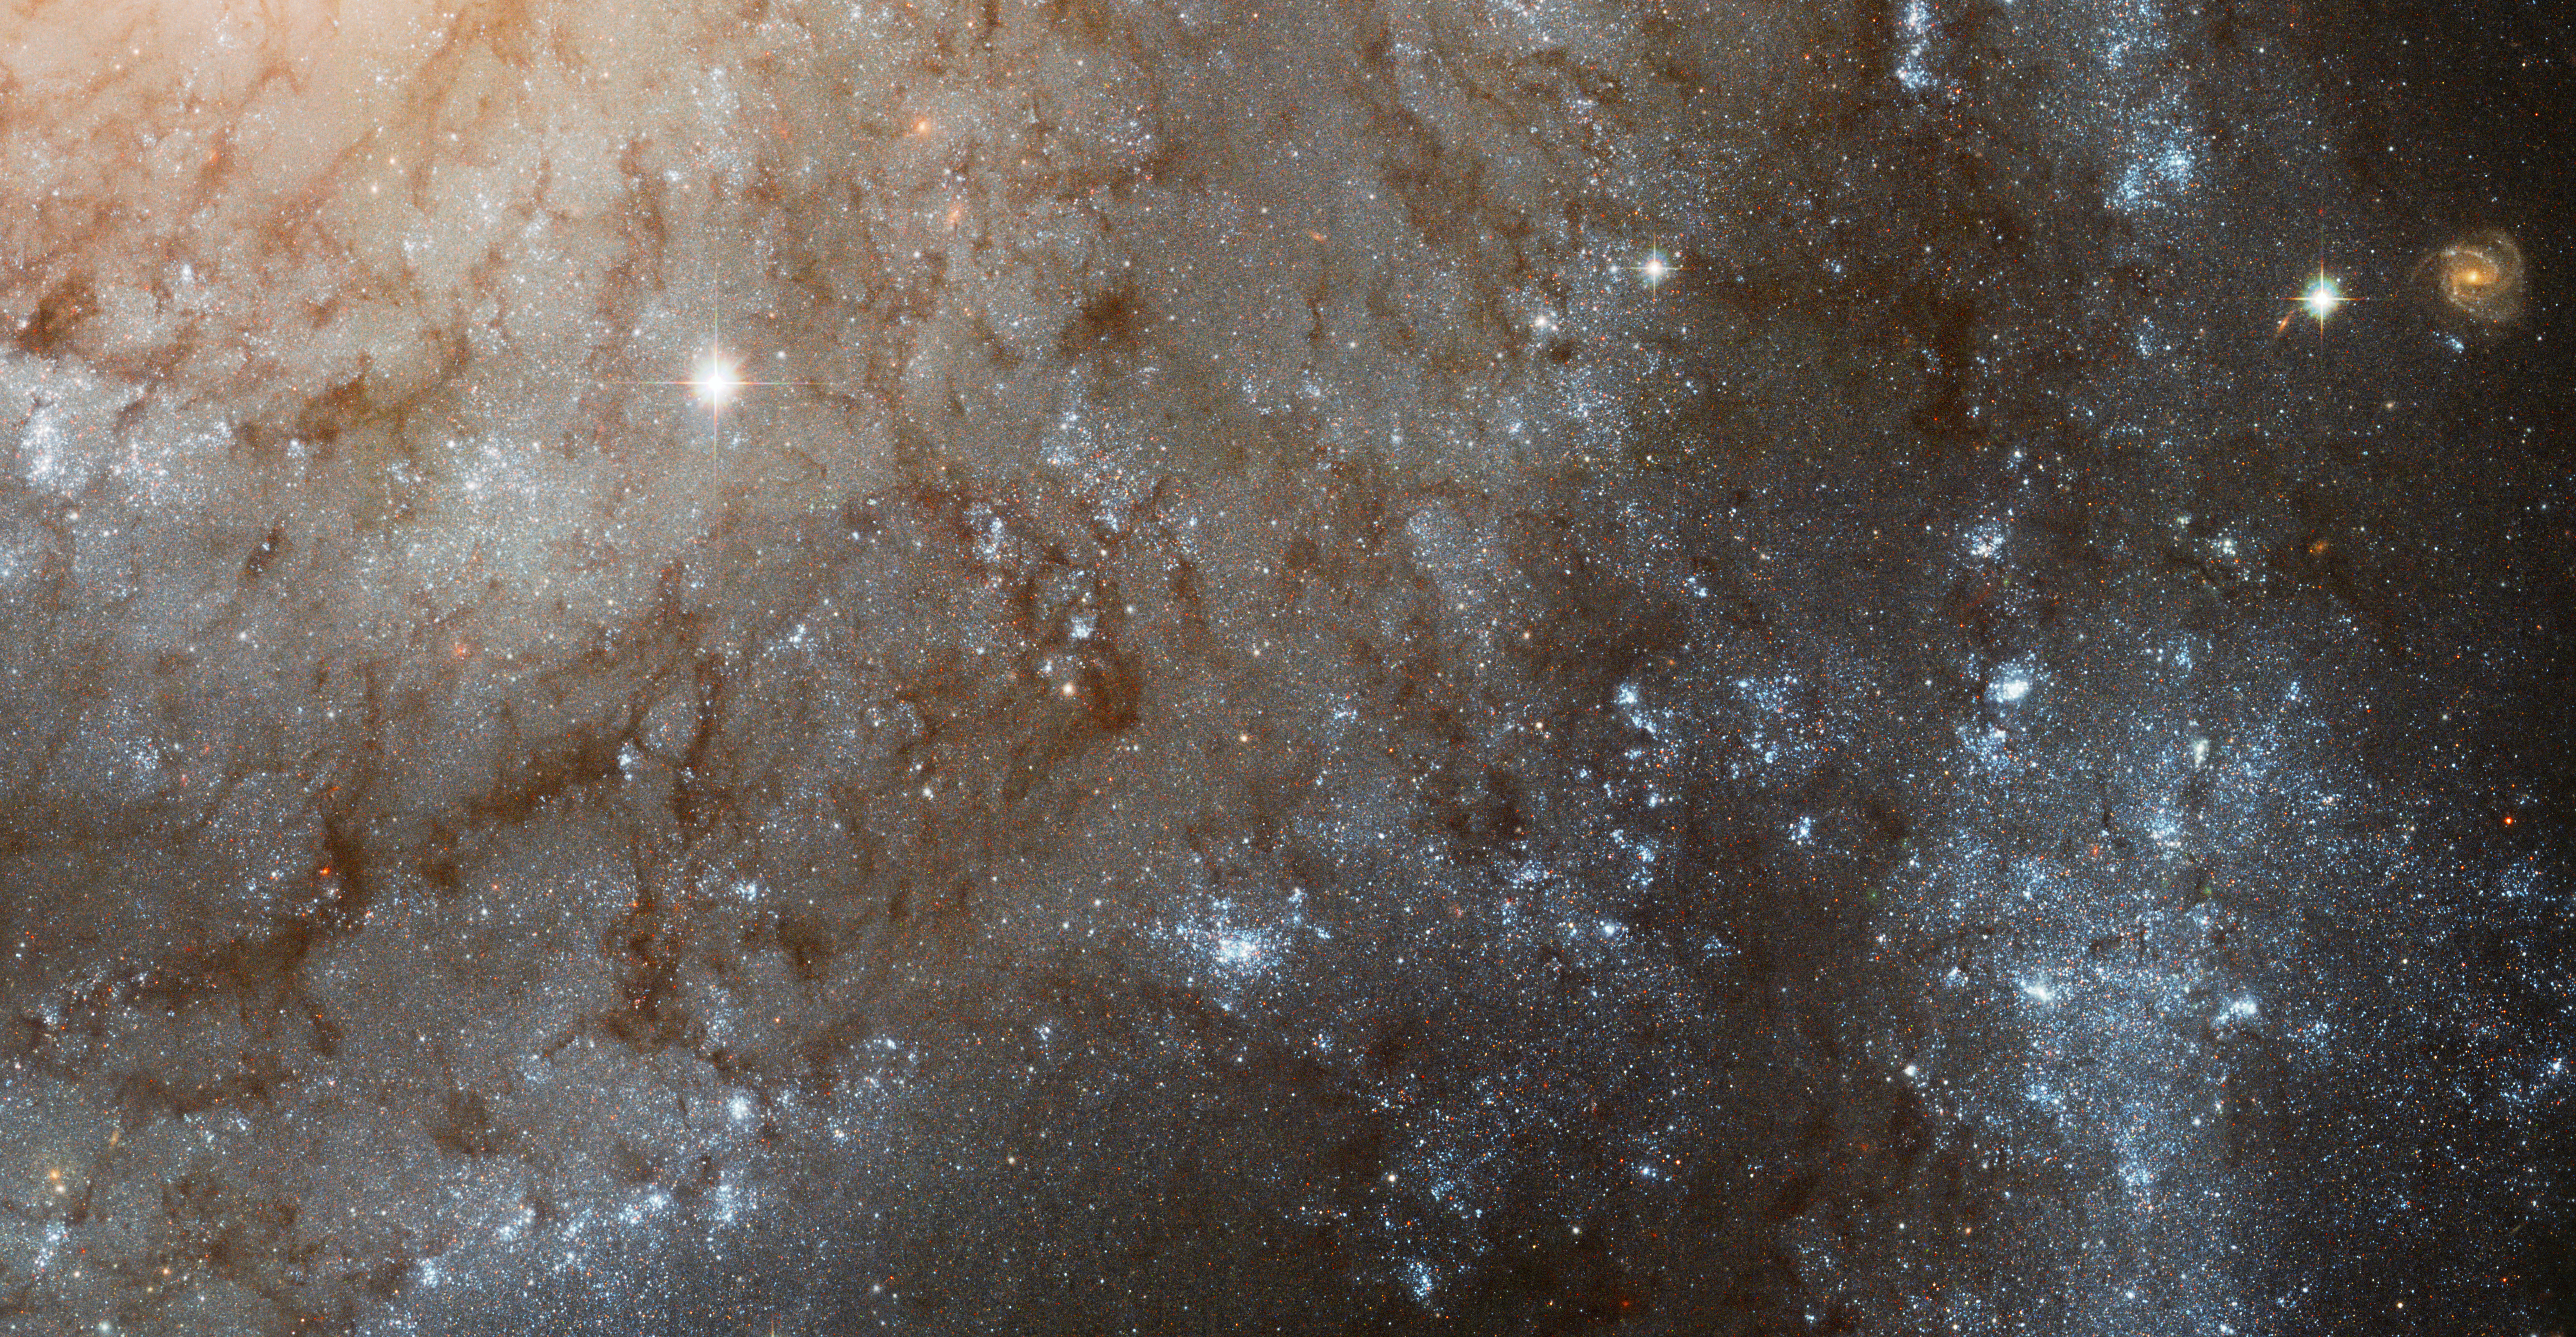

A Detailed Look at Spiral Galaxy M101

A close cropping of spiral galaxy M101 shows an array of stunning details that may be overlooked when viewing the full image. Due to the high sensitivity and fine resolution of Hubble's Advanced Camera for Surveys, one can clearly see individual dust lanes in the spiral arms as easily as an aerial photo captures rivers flowing through a mountain range here on Earth. Bright, hot regions that are areas of active star formation also dot the spiral arms, akin to ground photos of the bright lights of major cities when photographed at night.

Several bright stars appear in this small section of M101 (also known as the Pinwheel Galaxy). They are in our own galaxy, superimposed in the line of sight and appear much brighter than the stars within M101 because they are so much closer. So too, a background spiral galaxy, millions of light-years behind M101, appears between two spiral arms.

The bright nucleus of M101 just off to the upper left appears brighter and redder than the rest of the galaxy seen in the image. Stars near the halo that surround the nucleus are older and redder compared to the blue, young, hot stars that delineate the spiral arms and populate the metropolitan-style star-forming regions.

This image, a portion of the full M101 Hubble mosaic, contains only Hubble data from blue, green and infrared filters taken in November 2002.

Credit: NASA, ESA and the Hubble Heritage Team (STScI/AURA)